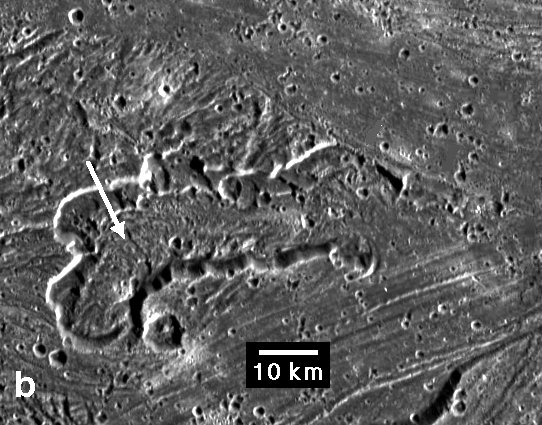

Caldera in Sippar Sulcus, Ganymede

An irregularly shaped caldera, or pit, within the bright swath called Sippar Sulcus on Jupiter’s moon Ganymede dominates this image taken by NASA’s Galileo spacecraft. The high-standing interior of the caldera is interpreted as evidence of the flow of a viscous material.

Elevation modeling indicates the height of the westernmost caldera floor material (arrow) is comparable to adjacent grooved material but decreases towards the east (right), where it is similar to nearby, lower-lying smooth terrain. The smooth terrain, generally lacking grooves or stripes, extends across the upper half of the image and crosscuts a similar but grooved band at the lower right. Analysis of such high-resolution images in combination with estimates of the features’ relative elevations is helping scientists interpret the roles of volcanism and tectonics in creating the bright terrain on Ganymede.

This image was prepared by the Lunar and Planetary Institute, Houston, and included in a report by Dr. Paul Schenk et al. in the March 1, 2001, edition of the journal Nature.

The Jet Propulsion Laboratory, a division of the California Institute of Technology in Pasadena, manages the Galileo mission for NASA’s Office of Space Science, Washington, D.C.

Credit: NASA/JPL/LPI